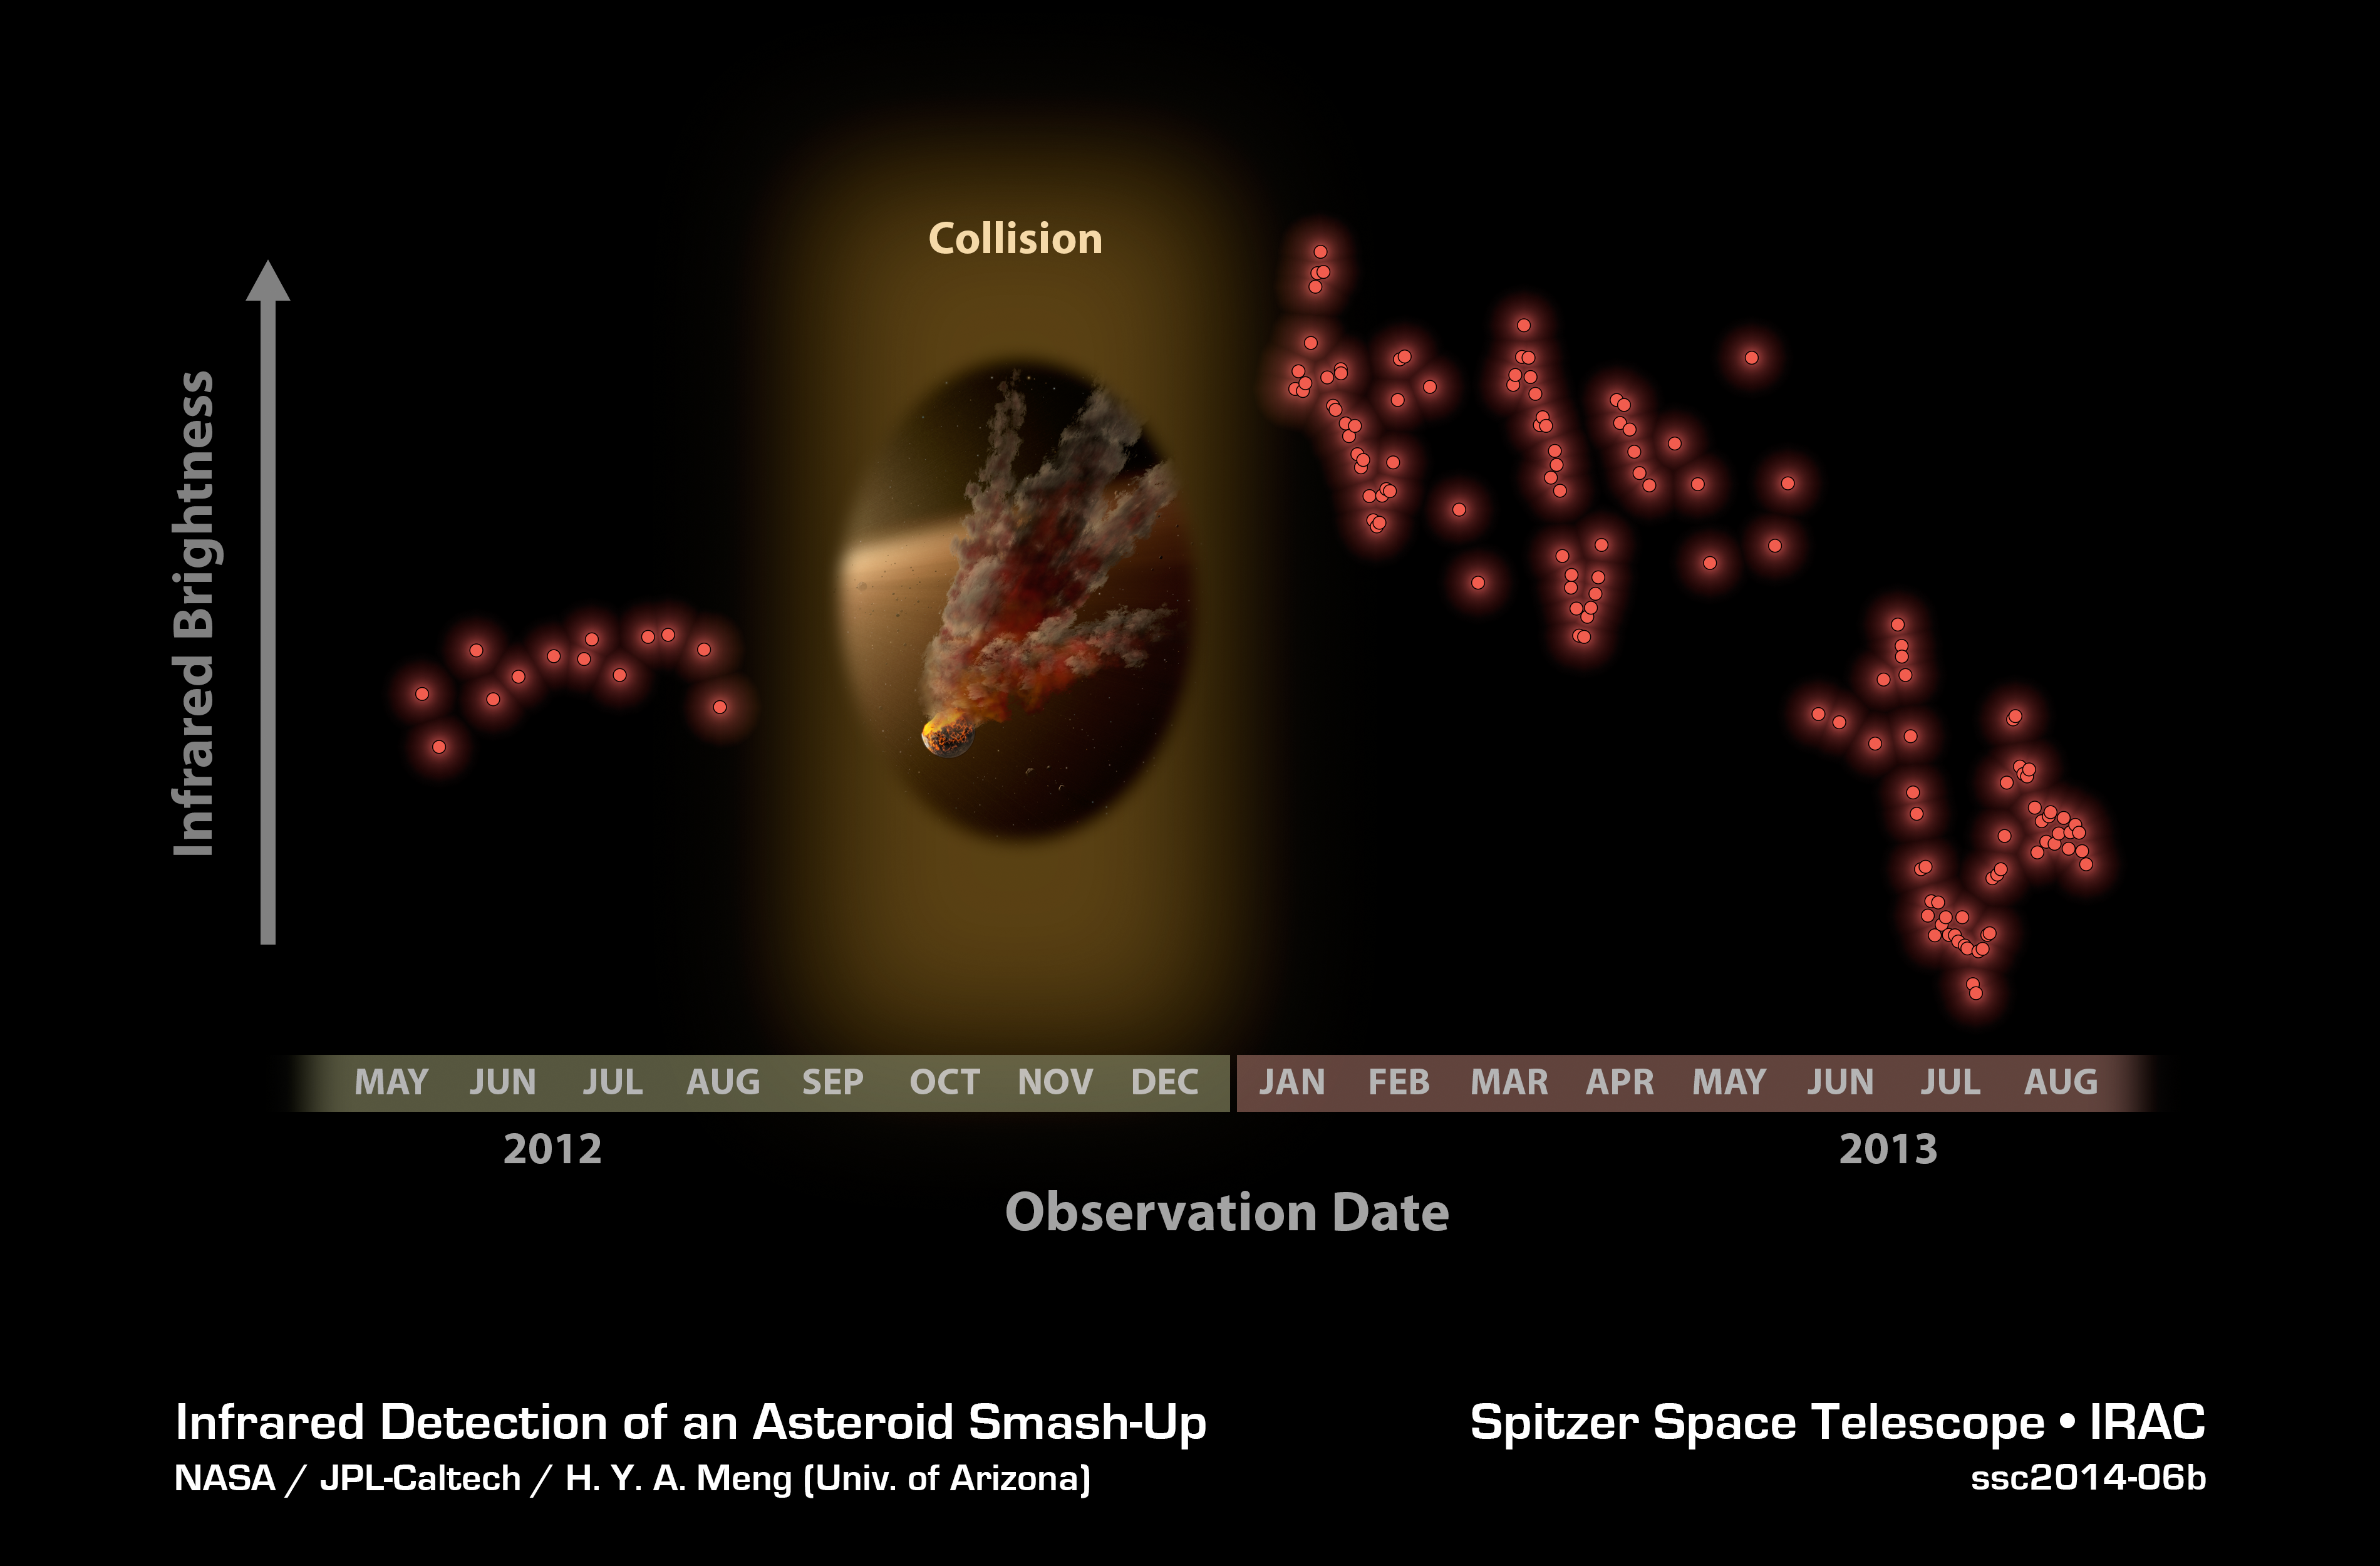

Witnessing a Planetary Wreckage

Astronomers were surprised to see these data from NASA's Spitzer Space Telescope in January 2013, showing a huge eruption of dust around a star called NGC 2547-ID8. In this plot, infrared brightness is represented on the vertical axis, and time on the horizontal axis. The data at left show infrared light from the dust around the star back in 2012. Between 2012 and 2013, Spitzer had to stop observing the star because it was located behind the sun, as seen from Spitzer's Earth-trailing orbit.

When Spitzer began watching the star again in January 2013, the astronomers noticed a huge jump in the data. (The red and blue data plots show different infrared wavelengths.) Why the dramatic change? The team says that dust in the star system surged intensely, likely after two large asteroids collided, kicking up fresh dust.

The periodic variability of the signal is caused by the remaining dust cloud in orbit around the star. This dust cloud is elongated, so the amount of infrared signal it produces changes as it circles the star from our point of view. The infrared signal is decreasing over time as dust from the collision is ground down to finer sizes and blown of the system.

Credit: NASA/JPL-Caltech/H.Y.A. Meng (Univ. of Arizona)